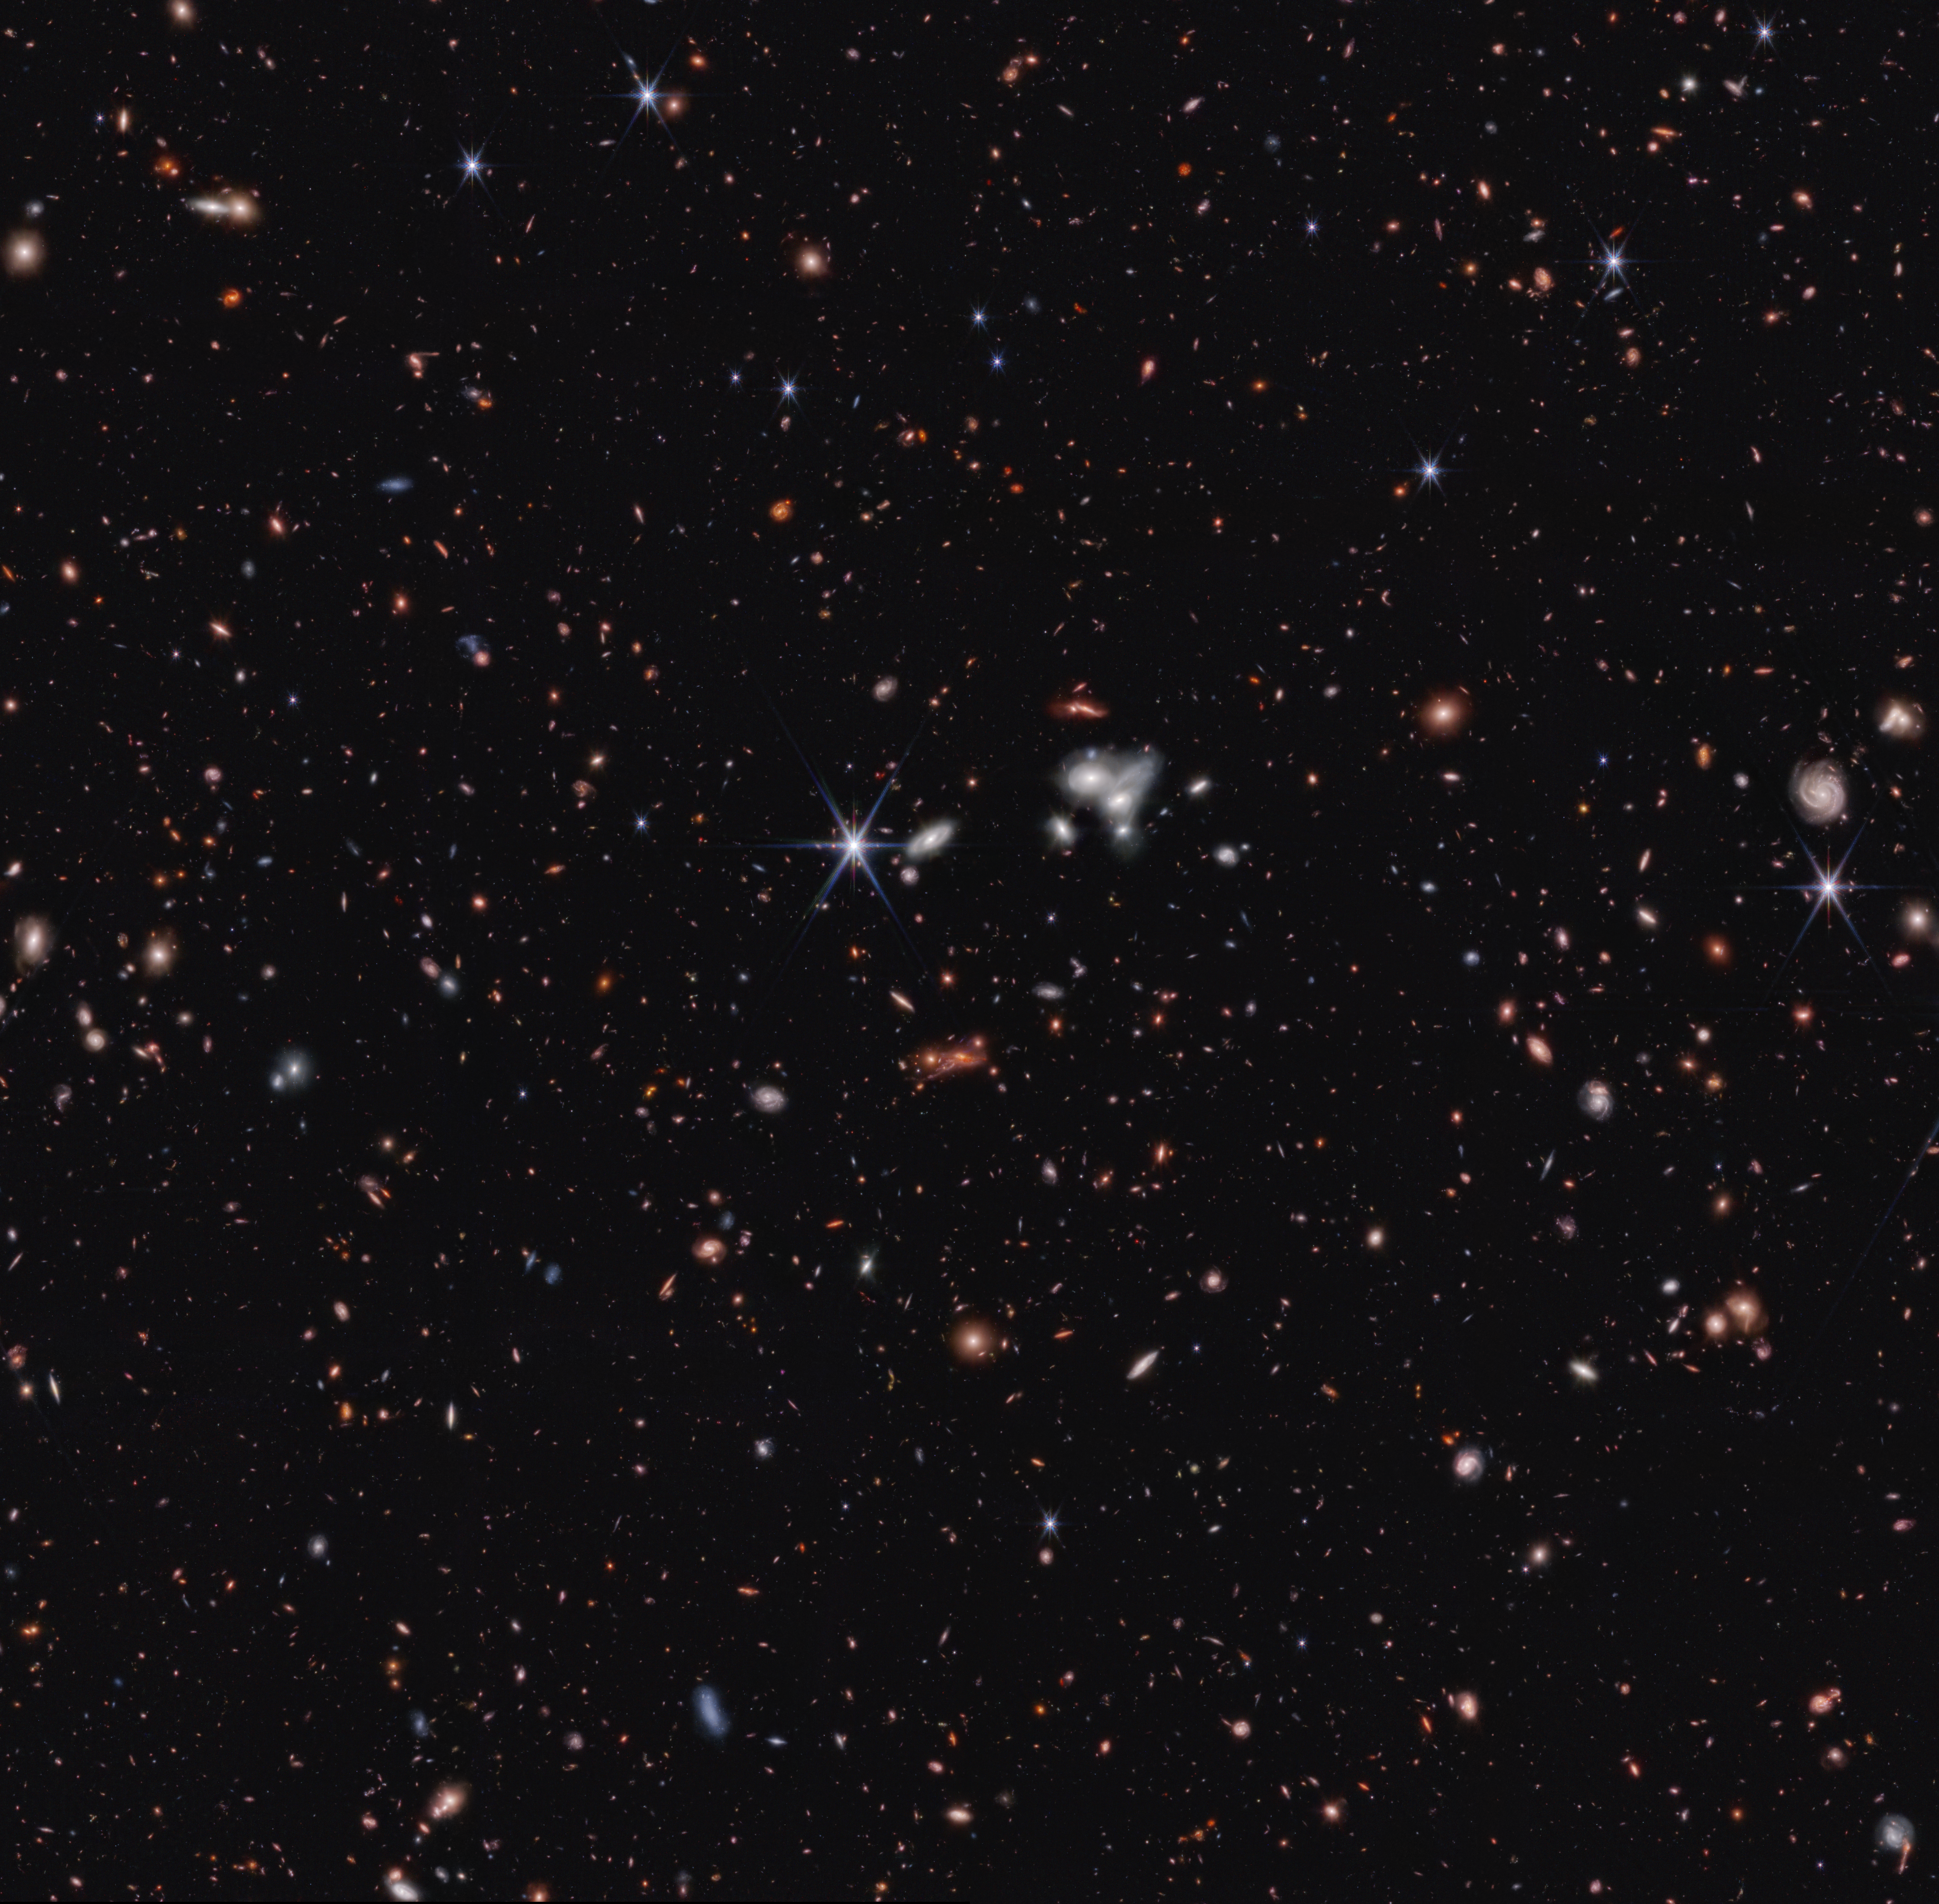

Cosmic Evolution Early Release Science (CEERS) Survey (NIRCam Image)

Stare deeply at this vast landscape. It was stitched together from multiple images captured by the James Webb Space Telescope in near-infrared light – and it is practically pulsing with activity.

To the right of center is a clump of bright white spiral galaxies that seem to be twisting into one another. Threaded throughout the scene are light pink spirals that look like pinwheels twirling in the wind. The bright foreground stars, set off in blue, announce themselves with Webb’s prominent eight-pointed diffraction spikes. Don’t miss an unconventional sight: In the bottom row, find the square second from far right. At its right edge, a misshapen blue galaxy is outfitted in blue-and-pink sparkling star clusters.

There is so much detail to explore in this panoramic vista, known as the Cosmic Evolution Early Release Science (CEERS) Survey. The galaxies that first caught the eyes of the researchers are those that haven’t appeared in any other images – Webb was the first to reveal their presence.

To find them, seek the tiniest, reddest dots speckled throughout this survey. The light from some of them has traveled for over 13 billion years to reach the telescope. The team followed up to obtain spectra with Webb, which led to the discovery of the most distant active supermassive black hole currently known, along with two more extremely distant active supermassive black holes that existed when the universe was only 1 billion years old. The additional studies also confirmed that eleven galaxies existed when the universe was only 470 to 675 million years. (Read about seven of these extremely distant galaxies.)

Want to be wowed again? Webb spent under an hour capturing each image in this field. Combined, they show off about 100,000 galaxies.

The CEERS Survey has already proven to researchers that Webb will help us learn an incredible amount about the early universe. “Galaxies appear earlier and in higher numbers than any of our predictions estimated,” said program lead Steven Finkelstein of the University of Texas at Austin. “There are so many new mysteries to explore.”

This field is one of Webb’s first observations, which is why we still know so little about it.

Credit: Image: NASA, ESA, CSA, Steve Finkelstein (UT Austin), Micaela Bagley (UT Austin), Rebecca Larson (UT Austin); Image Processing: Alyssa Pagan (STScI)